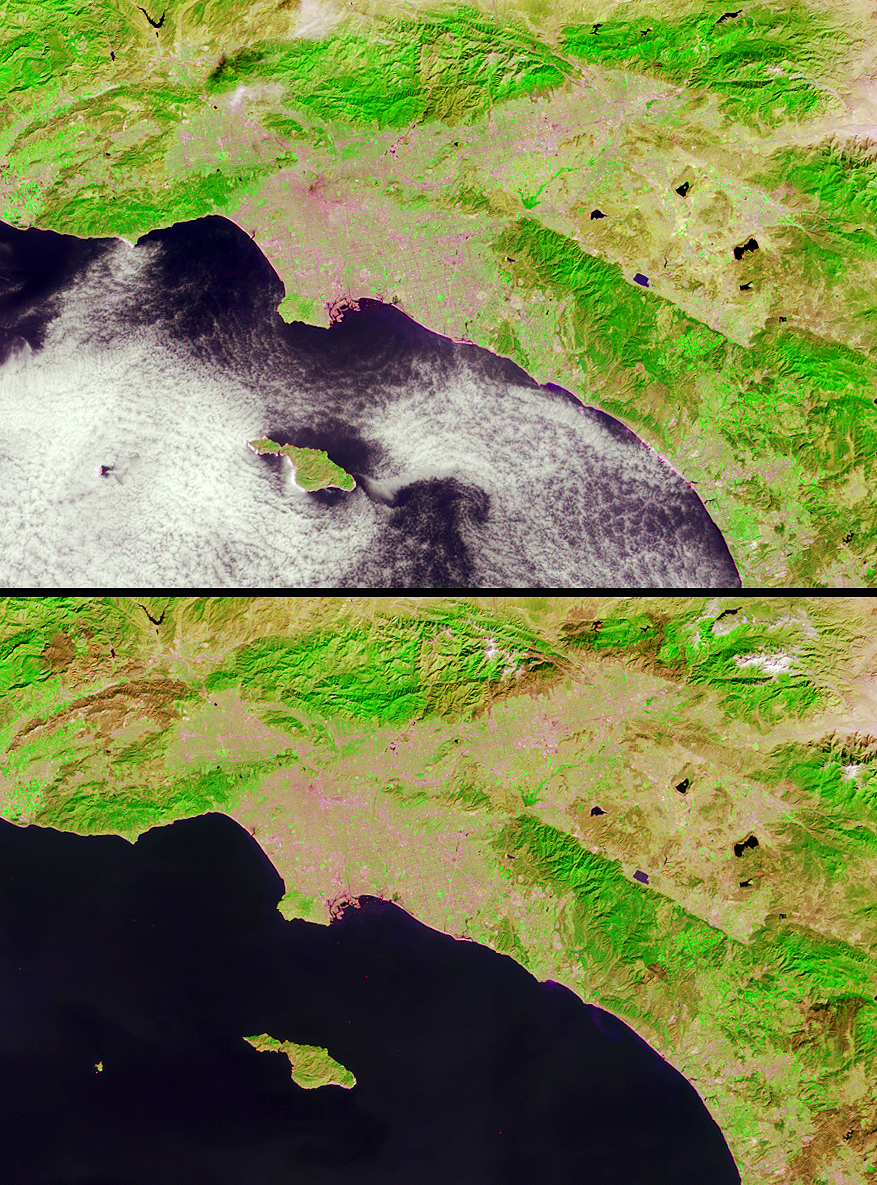

Burn Scars Across Southern California

Brush fires consumed nearly 750,000 acres across Southern California between October 21 and November 18, 2003. Burn scars and vegetation changes wrought by the fires are illustrated in these false-color images captured on October 17 (top) and November 18 (bottom) by the Multi-angle Imaging SpectroRadiometer (MISR). The images were created by displaying red, near-infrared and green spectral band data from MISR’s nadir (downward-looking) camera as red, green and blue, respectively. Living vegetation appears in shades of green and urban areas appear pale grey and pink. Recently burnt areas can be identified by their dramatic changes from vivid green to brown hues several weeks later. The locations of the largest fires are indicated by an annotated version of the November 18 image.

The Multi-angle Imaging SpectroRadiometer observes the daylit Earth continuously and every 9 days views the entire Earth between 82 degrees north and 82 degrees south latitude. These data products were generated from a portion of the imagery acquired during Terra orbits 20379 and 20845. The panels cover an area of about 241 kilometers x 162 kilometers, and utilize data from blocks 63 to 64 within World Reference System-2 path 41.

MISR was built and is managed by NASA’s Jet Propulsion Laboratory, Pasadena, CA, for NASA’s Office of Earth Science, Washington, DC. The Terra satellite is managed by NASA’s Goddard Space Flight Center, Greenbelt, MD. JPL is a division of the California Institute of Technology.

Credit: NASA/GSFC/LaRC/JPL, MISR Team.